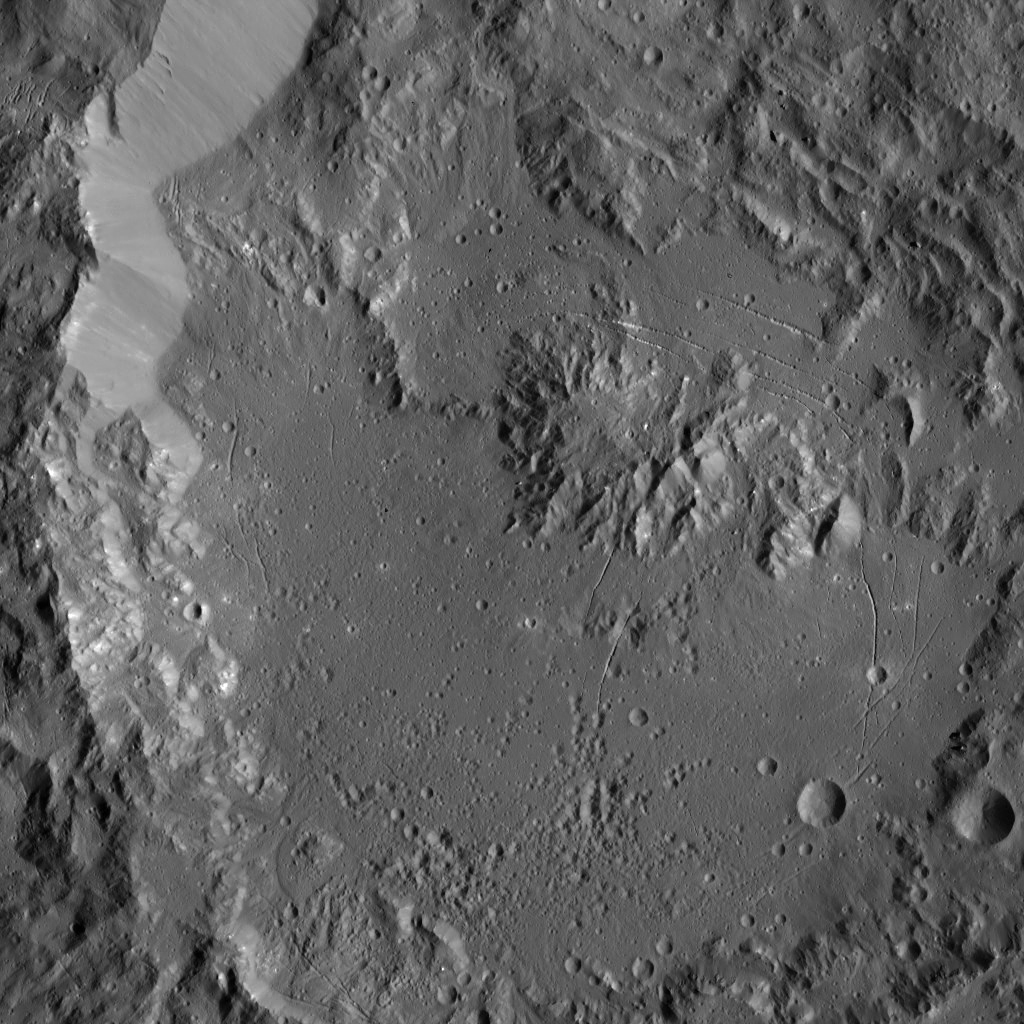

Dawn LAMO Image 39

This image, taken by NASA’s Dawn spacecraft, shows Ikapati Crater, with its complex of central peaks on Ceres. Several groupings of roughly parallel fractures are present in smooth areas of the crater floor.

The image is located at approximately 45 degrees north longitude, 50 degrees east latitude.

The Dawn spacecraft took this image on Jan. 24, 2016, in its low-altitude mapping orbit, from an altitude of 240 miles (385 kilometers). The image resolution is 120 feet (35 meters) per pixel.

Dawn’s mission is managed by JPL for NASA’s Science Mission Directorate in Washington. Dawn is a project of the directorate’s Discovery Program, managed by NASA’s Marshall Space Flight Center in Huntsville, Alabama. UCLA is responsible for overall Dawn mission science. Orbital ATK, Inc., in Dulles, Virginia, designed and built the spacecraft. The German Aerospace Center, the Max Planck Institute for Solar System Research, the Italian Space Agency and the Italian National Astrophysical Institute are international partners on the mission team.

Credit: NASA/JPL-Caltech/UCLA/MPS/DLR/IDA